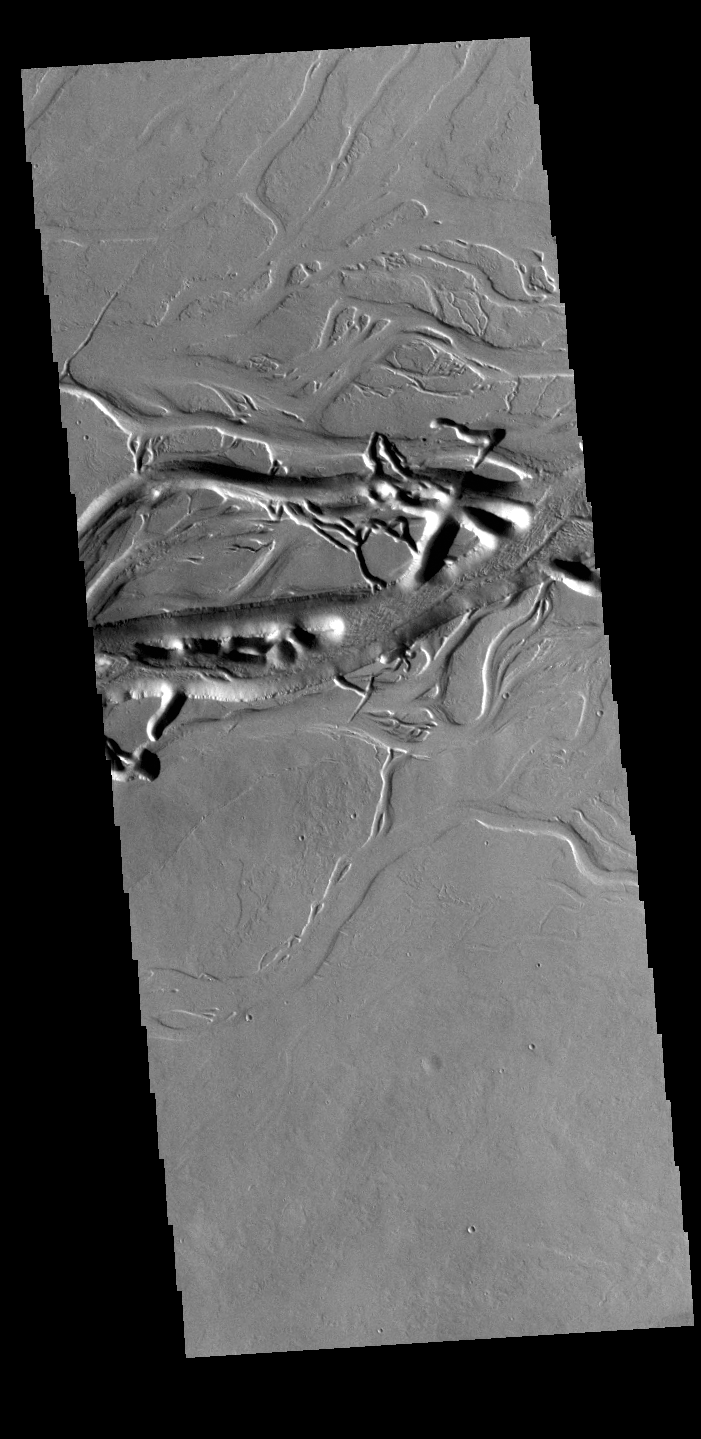

Olympica Fossae

Olympica Fossae is a complex channel located on the volcanic plains between Alba Mons and Olympus Mons. It contains both linear sections that appear to be tectonic in origin and sinuous sections that were more likely created by liquid flow. Given the location it appears that lava, rather than water, was the fluid. Olympica Fossae 420km long (261 miles).

Credit: NASA/JPL-Caltech/ASU